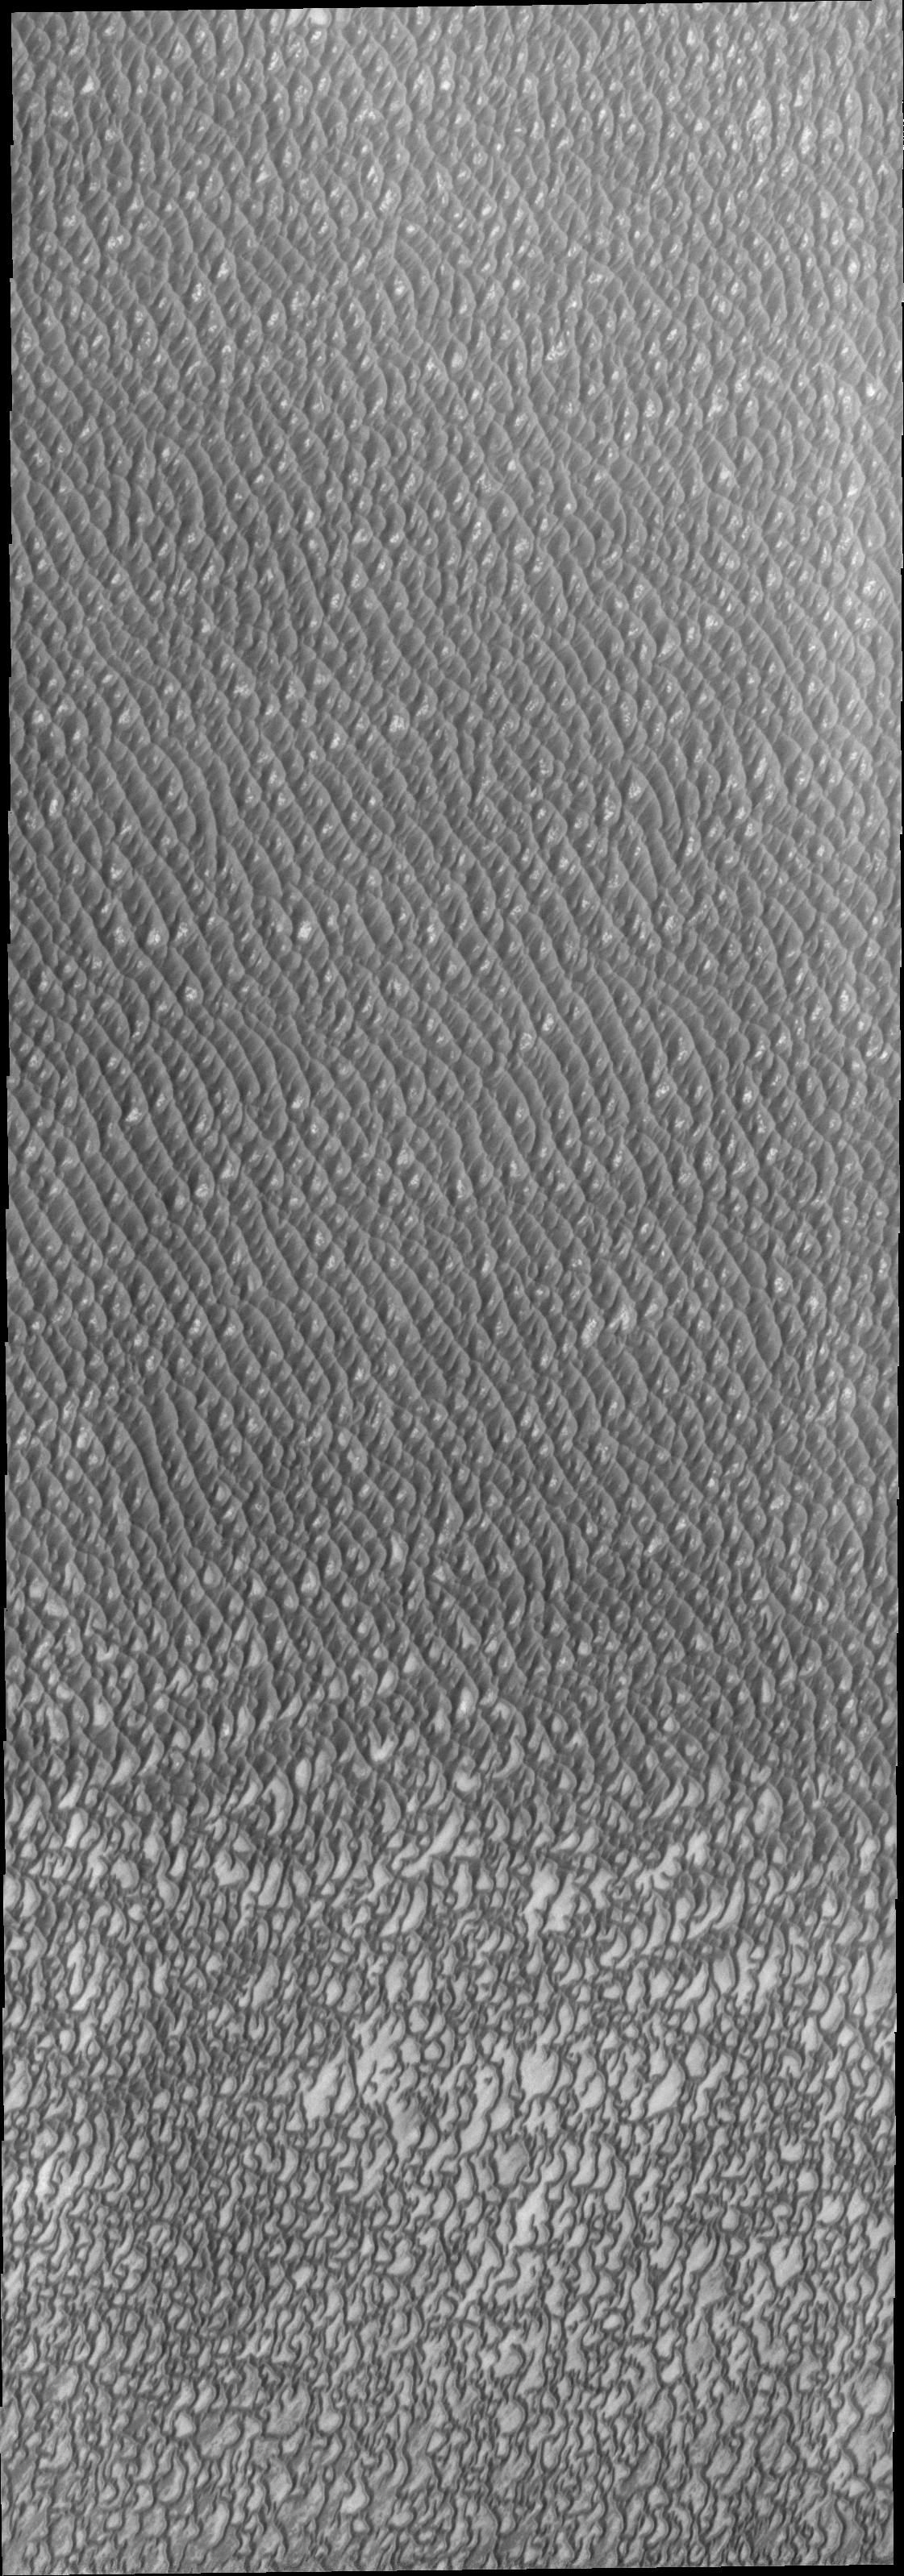

Investigating Mars: Olympia Undae

This VIS image of Olympia Undae was collected during north polar summer. The dunes are now completely frost free and are dark in color due to being made of basaltic sand. The surface between the dunes, where visible, is a bright tone. In some regions of dense dunes, the bright material may be a deposit on the dunes rather than the underlying surface. The presence of gypsum has been suggested for Olympia Undae, gypsum is a lighter tone than basalt in this filter of the THEMIS VIS camera. This VIS image hightlights the density of dunes, the bottom third of the image has fewer dunes, spaced farther apart than the top two thirds of the image. The bottom of the image “looks” like lace, while the top with the dense dunes with aligned dune crests “looks” like waves in an ocean. The term used for dune fields on Mar is undae (unda singular). This term translates from Latin as water waves and is used to mean undulatory in planetary nomenclature. All non-Earth dune fields in the solar system are called unda/undae.

Olympia Undae is a vast dune field in the north polar region of Mars. It consists of a broad sand sea or erg that partly rings the north polar cap from about 120° to 240°E longitude and 78° to 83°N latitude. The dune field covers an area of approximately 470,000 km2 (bigger than California, smaller than Texas). Olympia Undae is the largest continuous dune field on Mars. Olympia Undae is not the only dune field near the north polar cap, several other smaller fields exist in the same latitude, but in other ranges of longitude, e.g. Abolos and Siton Undae. Barchan and transverse dune forms are the most common. In regions with limited available sand individual barchan dunes will form, the surface beneath and between the dunes is visible. In regions with large sand supplies, the sand sheet covers the underlying surface, and dune forms are found modifying the surface of the sand sheet. In this case transverse dunes are more common. Barchan dunes “point” down wind, transverse dunes are more linear and form parallel to the wind direction. The “square” shaped transverse dunes in Olympia Undae are due to two prevailing wind directions. The density of dunes and the alignments of the dune crests varies with location, controlled by the amount of available sand and the predominant winds over time.

The Odyssey spacecraft has spent over 15 years in orbit around Mars, circling the planet more than 71,000 times. It holds the record for longest working spacecraft at Mars. THEMIS, the IR/VIS camera system, has collected data for the entire mission and provides images covering all seasons and lighting conditions. Over the years many features of interest have received repeated imaging, building up a suite of images covering the entire feature. From the deepest chasma to the tallest volcano, individual dunes inside craters and dune fields that encircle the north pole, channels carved by water and lava, and a variety of other feature, THEMIS has imaged them all. For the next several months the image of the day will focus on the Tharsis volcanoes, the various chasmata of Valles Marineris, and the major dunes fields. We hope you enjoy these images!

Credit: NASA/JPL-Caltech/ASU